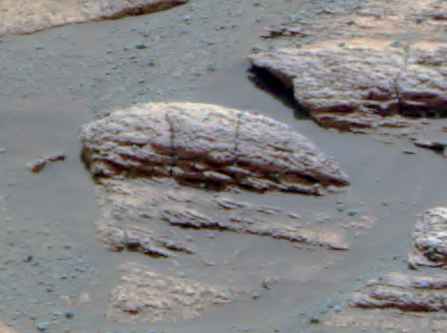

Ripples in Rocks Point to Water

This image taken by the Mars Exploration Rover Opportunity’s panoramic camera shows the rock nicknamed “Last Chance,” which lies within the outcrop near the rover’s landing site at Meridiani Planum, Mars. The image provides evidence for a geologic feature known as ripple cross-stratification. At the base of the rock, layers can be seen dipping downward to the right. The bedding that contains these dipping layers is only one to two centimeters (0.4 to 0.8 inches) thick. In the upper right corner of the rock, layers also dip to the right, but exhibit a weak “concave-up” geometry. These two features — the thin, cross-stratified bedding combined with the possible concave geometry — suggest small ripples with sinuous crest lines. Although wind can produce ripples, they rarely have sinuous crest lines and never form steep, dipping layers at this small scale. The most probable explanation for these ripples is that they were formed in the presence of moving water.

Crossbedding Evidence for Underwater Origin
Interpretations of cross-lamination patterns presented as clues to this martian rock’s origin under flowing water are marked on images taken by the panoramic camera and microscopic imager on NASA’s Opportunity.

The red arrows (Figure 1) point to features suggesting cross-lamination within the rock called “Last Chance” taken at a distance of 4.5 meters (15 feet) during Opportunity’s 17th sol (February 10, 2004). The inferred sets of fine layers at angles to each other (cross-laminae) are up to 1.4 centimeters (half an inch) thick. For scale, the distance between two vertical cracks in the rock is about 7 centimeters (2.8 inches). The feature indicated by the middle red arrow suggests a pattern called trough cross-lamination, likely produced when flowing water shaped sinuous ripples in underwater sediment and pushed the ripples to migrate in one direction. The direction of the ancient flow would have been either toward or away from the line of sight from this perspective. The lower and upper red arrows point to cross-lamina sets that are consistent with underwater ripples in the sediment having moved in water that was flowing left to right from this perspective.

The yellow arrows (Figure 2) indicate places in the panoramic camera view that correlate with places in the microscope’s view of the same rock.

Figure 3

The microscopic view (Figure 3) is a mosaic of some of the 152 microscopic imager frames of “Last Chance” that Opportunity took on sols 39 and 40 (March 3 and 4, 2004).

Figure 4

Figure 4 shows cross-lamination expressed by lines that trend downward from left to right, traced with black lines in the interpretive overlay. These cross-lamination lines are consistent with dipping planes that would have formed surfaces on the down-current side of migrating ripples. Interpretive blue lines indicate boundaries between possible sets of cross-laminae.

Credit: NASA/JPL/Cornell